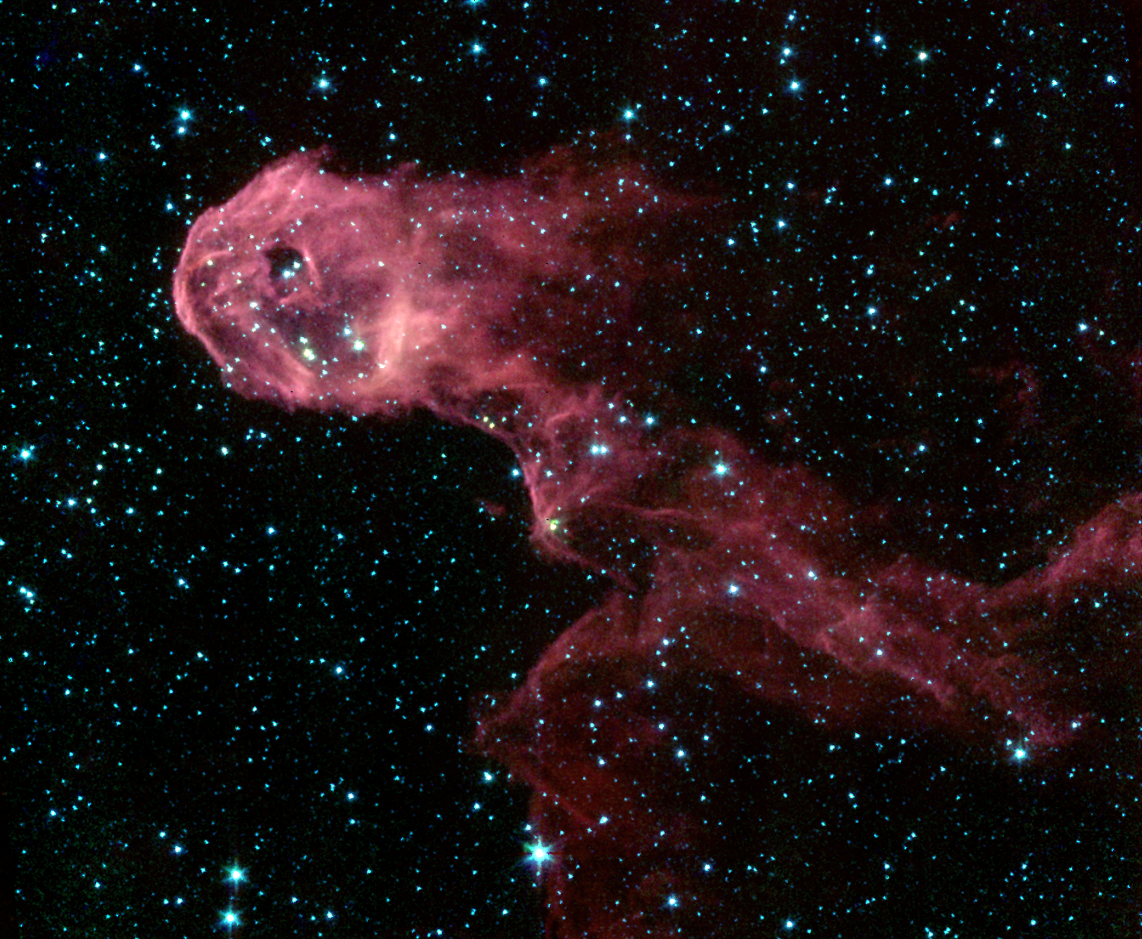

Dark Globule in IC 1396 (IRAC)

NASA’s Spitzer Space Telescope image of a glowing stellar nursery provides a spectacular contrast to the opaque cloud seen in visible light (inset). The Elephant’s Trunk Nebula is an elongated dark globule within the emission nebula IC 1396 in the constellation of Cepheus. Located at a distance of 2,450 light-years, the globule is a condensation of dense gas that is barely surviving the strong ionizing radiation from a nearby massive star. The globule is being compressed by the surrounding ionized gas. The dark globule is seen in silhouette at visible-light wavelengths, backlit by the illumination of a bright star located to the left of the field of view.

The Spitzer Space Telescope pierces through the obscuration to reveal the birth of new protostars, or embryonic stars, and previously unseen young stars. The infrared image was obtained by Spitzer’s infrared array camera. The image is a four-color composite of invisible light, showing emissions from wavelengths of 3.6 microns (blue), 4.5 microns (green), 5.8 microns (orange) and 8.0 microns (red). The filamentary appearance of the globule results from the sculpting effects of competing physical processes. The winds from a massive star, located to the left of the image, produce a dense circular rim comprising the ‘head’ of the globule and a swept-back tail of gas.

A pair of young stars (LkHa 349 and LkHa 349c) that formed from the dense gas has cleared a spherical cavity within the globule head. While one of these stars is significantly fainter than the other in the visible-light image, they are of comparable brightness in the infrared Spitzer image. This implies the presence of a thick and dusty disc around LkHa 349c. Such circumstellar discs are the precursors of planetary systems. They are much thicker in the early stages of stellar formation when the placental planet-forming material (gas and dust) is still present.

Credit: NASA/JPL/Caltech